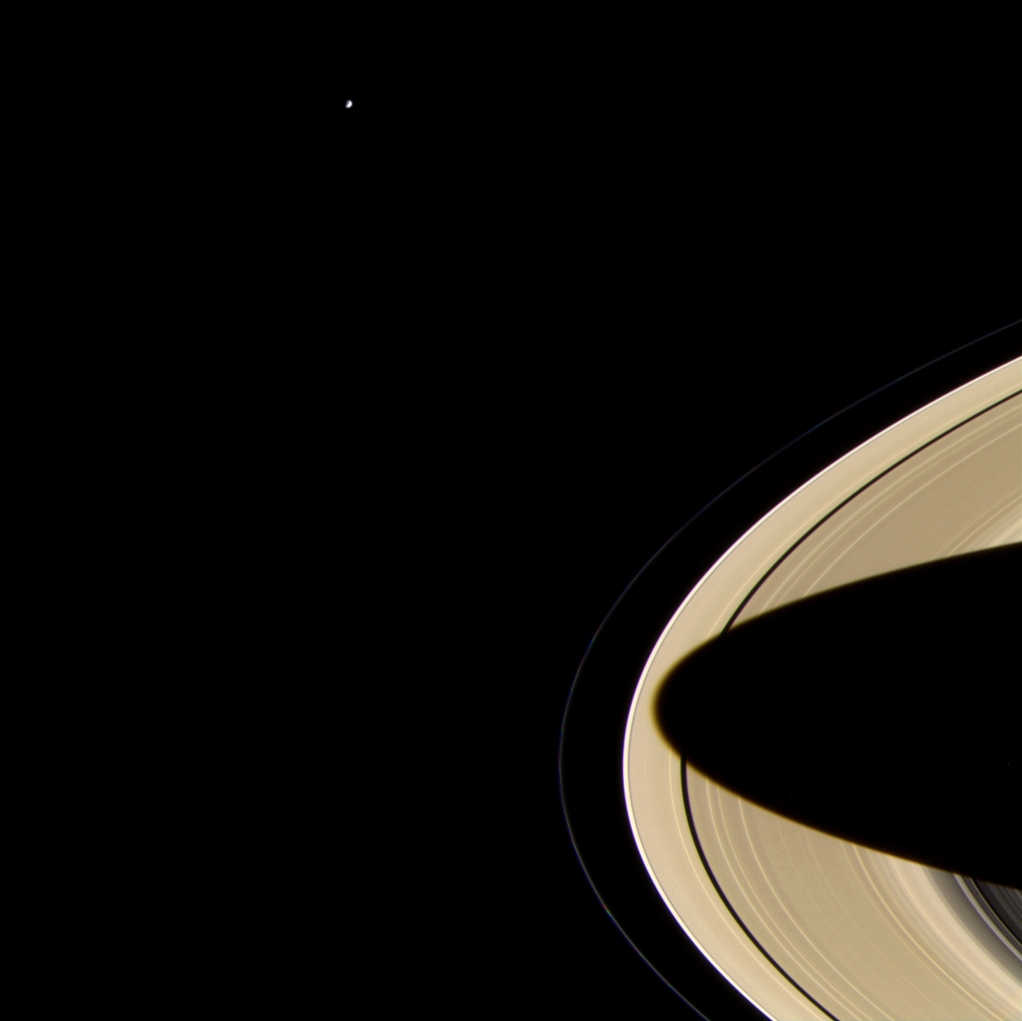

Golden Rings

Saturn’s rings appear golden as the planet’s shadow drapes across nearly the whole span of the rings. In the upper left corner is Saturn’s moon Mimas.

This color image was taken on August 15, 2004, with the Cassini spacecraft narrow angle camera, using the red, green, and blue filters. The image was taken 8.8 million kilometers (5.5 million miles) from Saturn. Contrast has been enhanced to aid visibility.

The Cassini-Huygens mission is a cooperative project of NASA, the European Space Agency and the Italian Space Agency. The Jet Propulsion Laboratory, a division of the California Institute of Technology in Pasadena, manages the Cassini-Huygens mission for NASA’s Science Mission Directorate, Washington, D.C. The Cassini orbiter and its two onboard cameras were designed, developed and assembled at JPL.

Credit: NASA/JPL